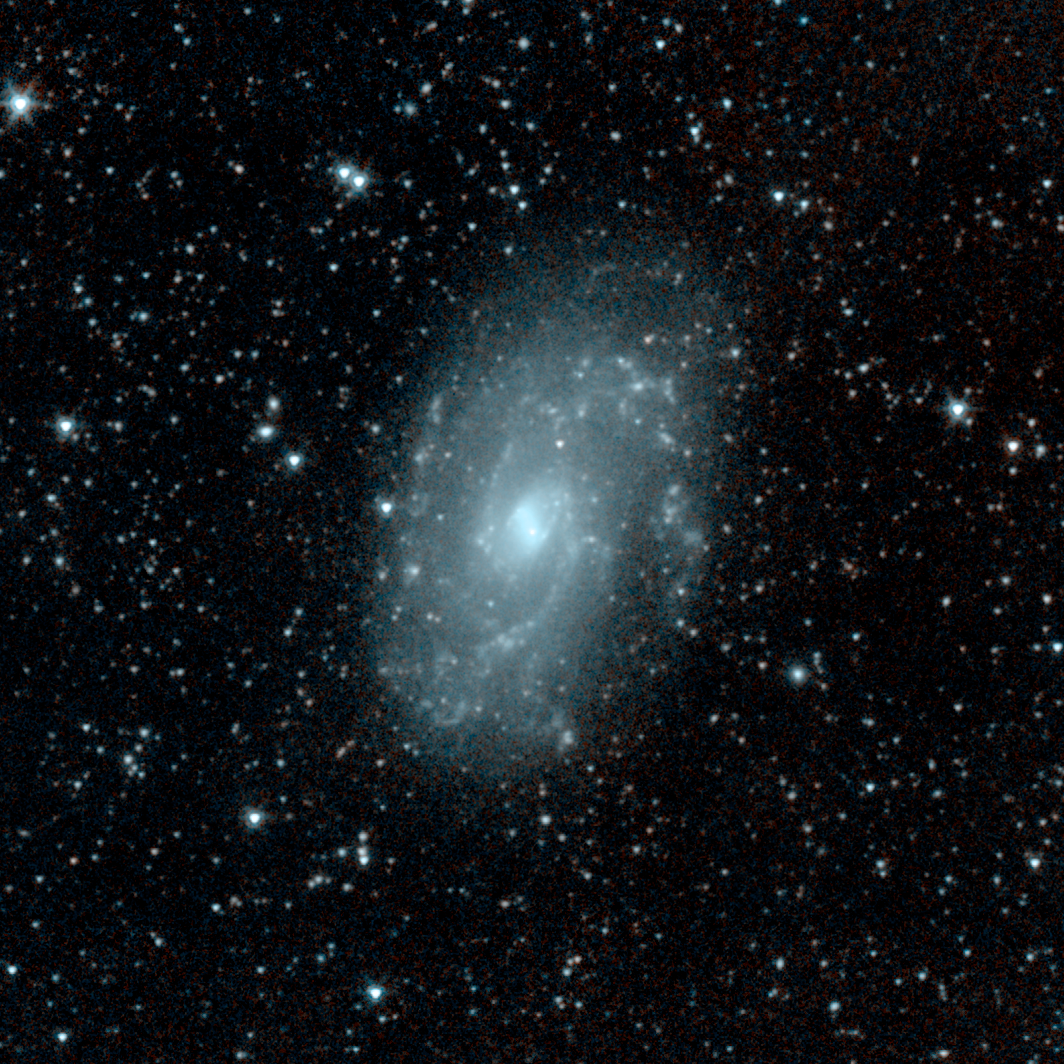

Barred Spiral Galaxy NGC 4145

This infrared picture shows a relatively calm galaxy called NGC 4145. This galaxy has already made most of its stars and has little star-forming activity. It is located 68 million light-years away in the constellation Canes Venatici. Blue shows starlight and dust.

This image is one of the first to be taken during Spitzer's warm mission -- a new phase that began after the telescope, which operated for more than five-and-a-half years, ran out of liquid coolant. The picture was snapped with the two infrared channels that still work at Spitzer's still-quite-chilly temperature of 30 Kelvin (about minus 406 Fahrenheit). The two infrared channels are part of Spitzer's infrared array camera: 3.6-micron light is blue and 4.5-micron light is orange.

This picture was taken while the telescope was being re-commissioned, on July 18.

Credit: NASA/JPL-Caltech